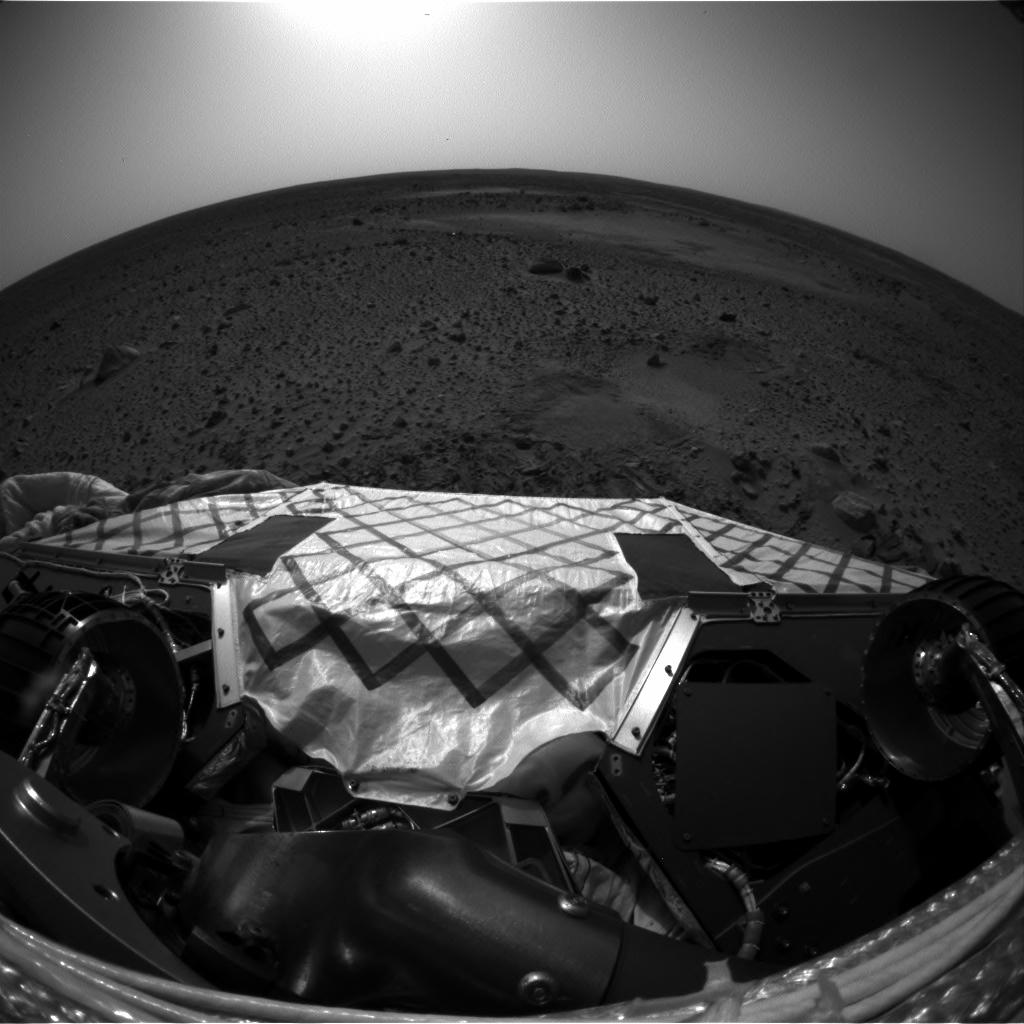

Ready to Roll

This image shows the view from the Mars Exploration Rover Spirit after it successfully completed a 115 degree turn to face northwest, the direction it will roll off the lander. The image was taken by the rover’s front hazard avoidance camera.

Credit: NASA/JPL